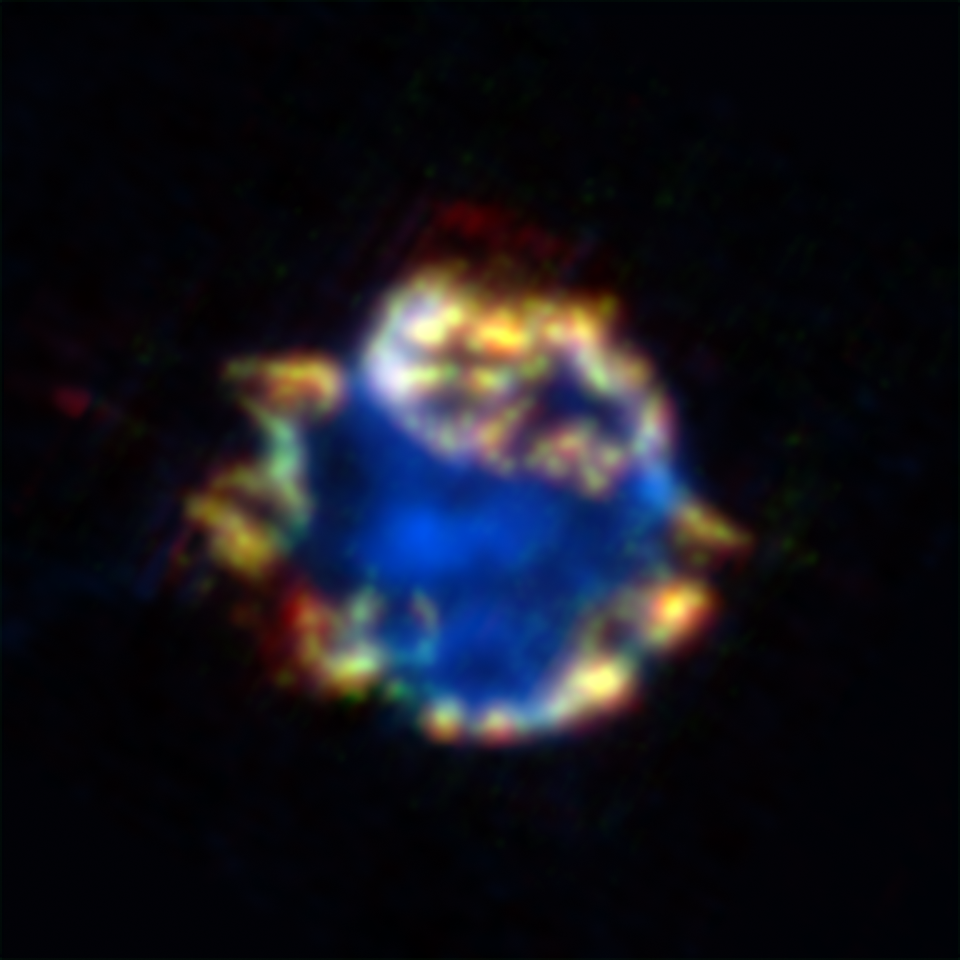

Cosmic Ornament of Gas and Dust

4-Panel Version
Figure 1

Silicon Gas
Figure 2Argon
Figure 3Dust Collection
Figure 4
This beautiful bulb might look like a Christmas ornament but it is the blown-out remains of a stellar explosion, or supernova. Called Cassiopeia A, this supernova remnant is located about 10,000 light-years away in our own Milky Way galaxy. The remains are shown here in an infrared composite from NASA’s Spitzer Space Telescope. Silicon gas is blue and argon gas is green, while red represents about 10,000 Earth masses worth of dust. Yellow shows areas where red and green overlap.

The fact that these two features line up (as seen in yellow in the combined view) tells astronomers that the dust, together with the gas, was created in the explosion. This is the best evidence yet that supernovae are a significant source of dust in the early universe—something that was postulated before, but not proven. Dust in our young universe is important because it eventually made its way into future stars, planets and even people.

In figure 1, the upper left panel is a composite made up of three infrared views shown in the remaining panels. The bottom left view (figure 3) shows argon gas (green) that was synthesized as it was ejected from the star. The upper right panel (figure 2) shows silicon gas (blue) deep in the interior of the remnant. This cooler gas, called the unshocked ejecta, was also synthesized in the supernova blast. The bottom right view (figure 4) shows a collection of dust (red), including proto-silicates, silicate dioxide and iron oxide.

The data for these images were taken by Spitzer’s infrared spectrograph, which splits light apart to reveal the fingerprints of molecules and elements. In total, Spitzer collected separate “spectra” at more than 1,700 positions across Cassiopeia A. Astronomers then created maps from this massive grid of data, showing the remnant in a multitude of infrared colors.

Credit: NASA/JPL-Caltech